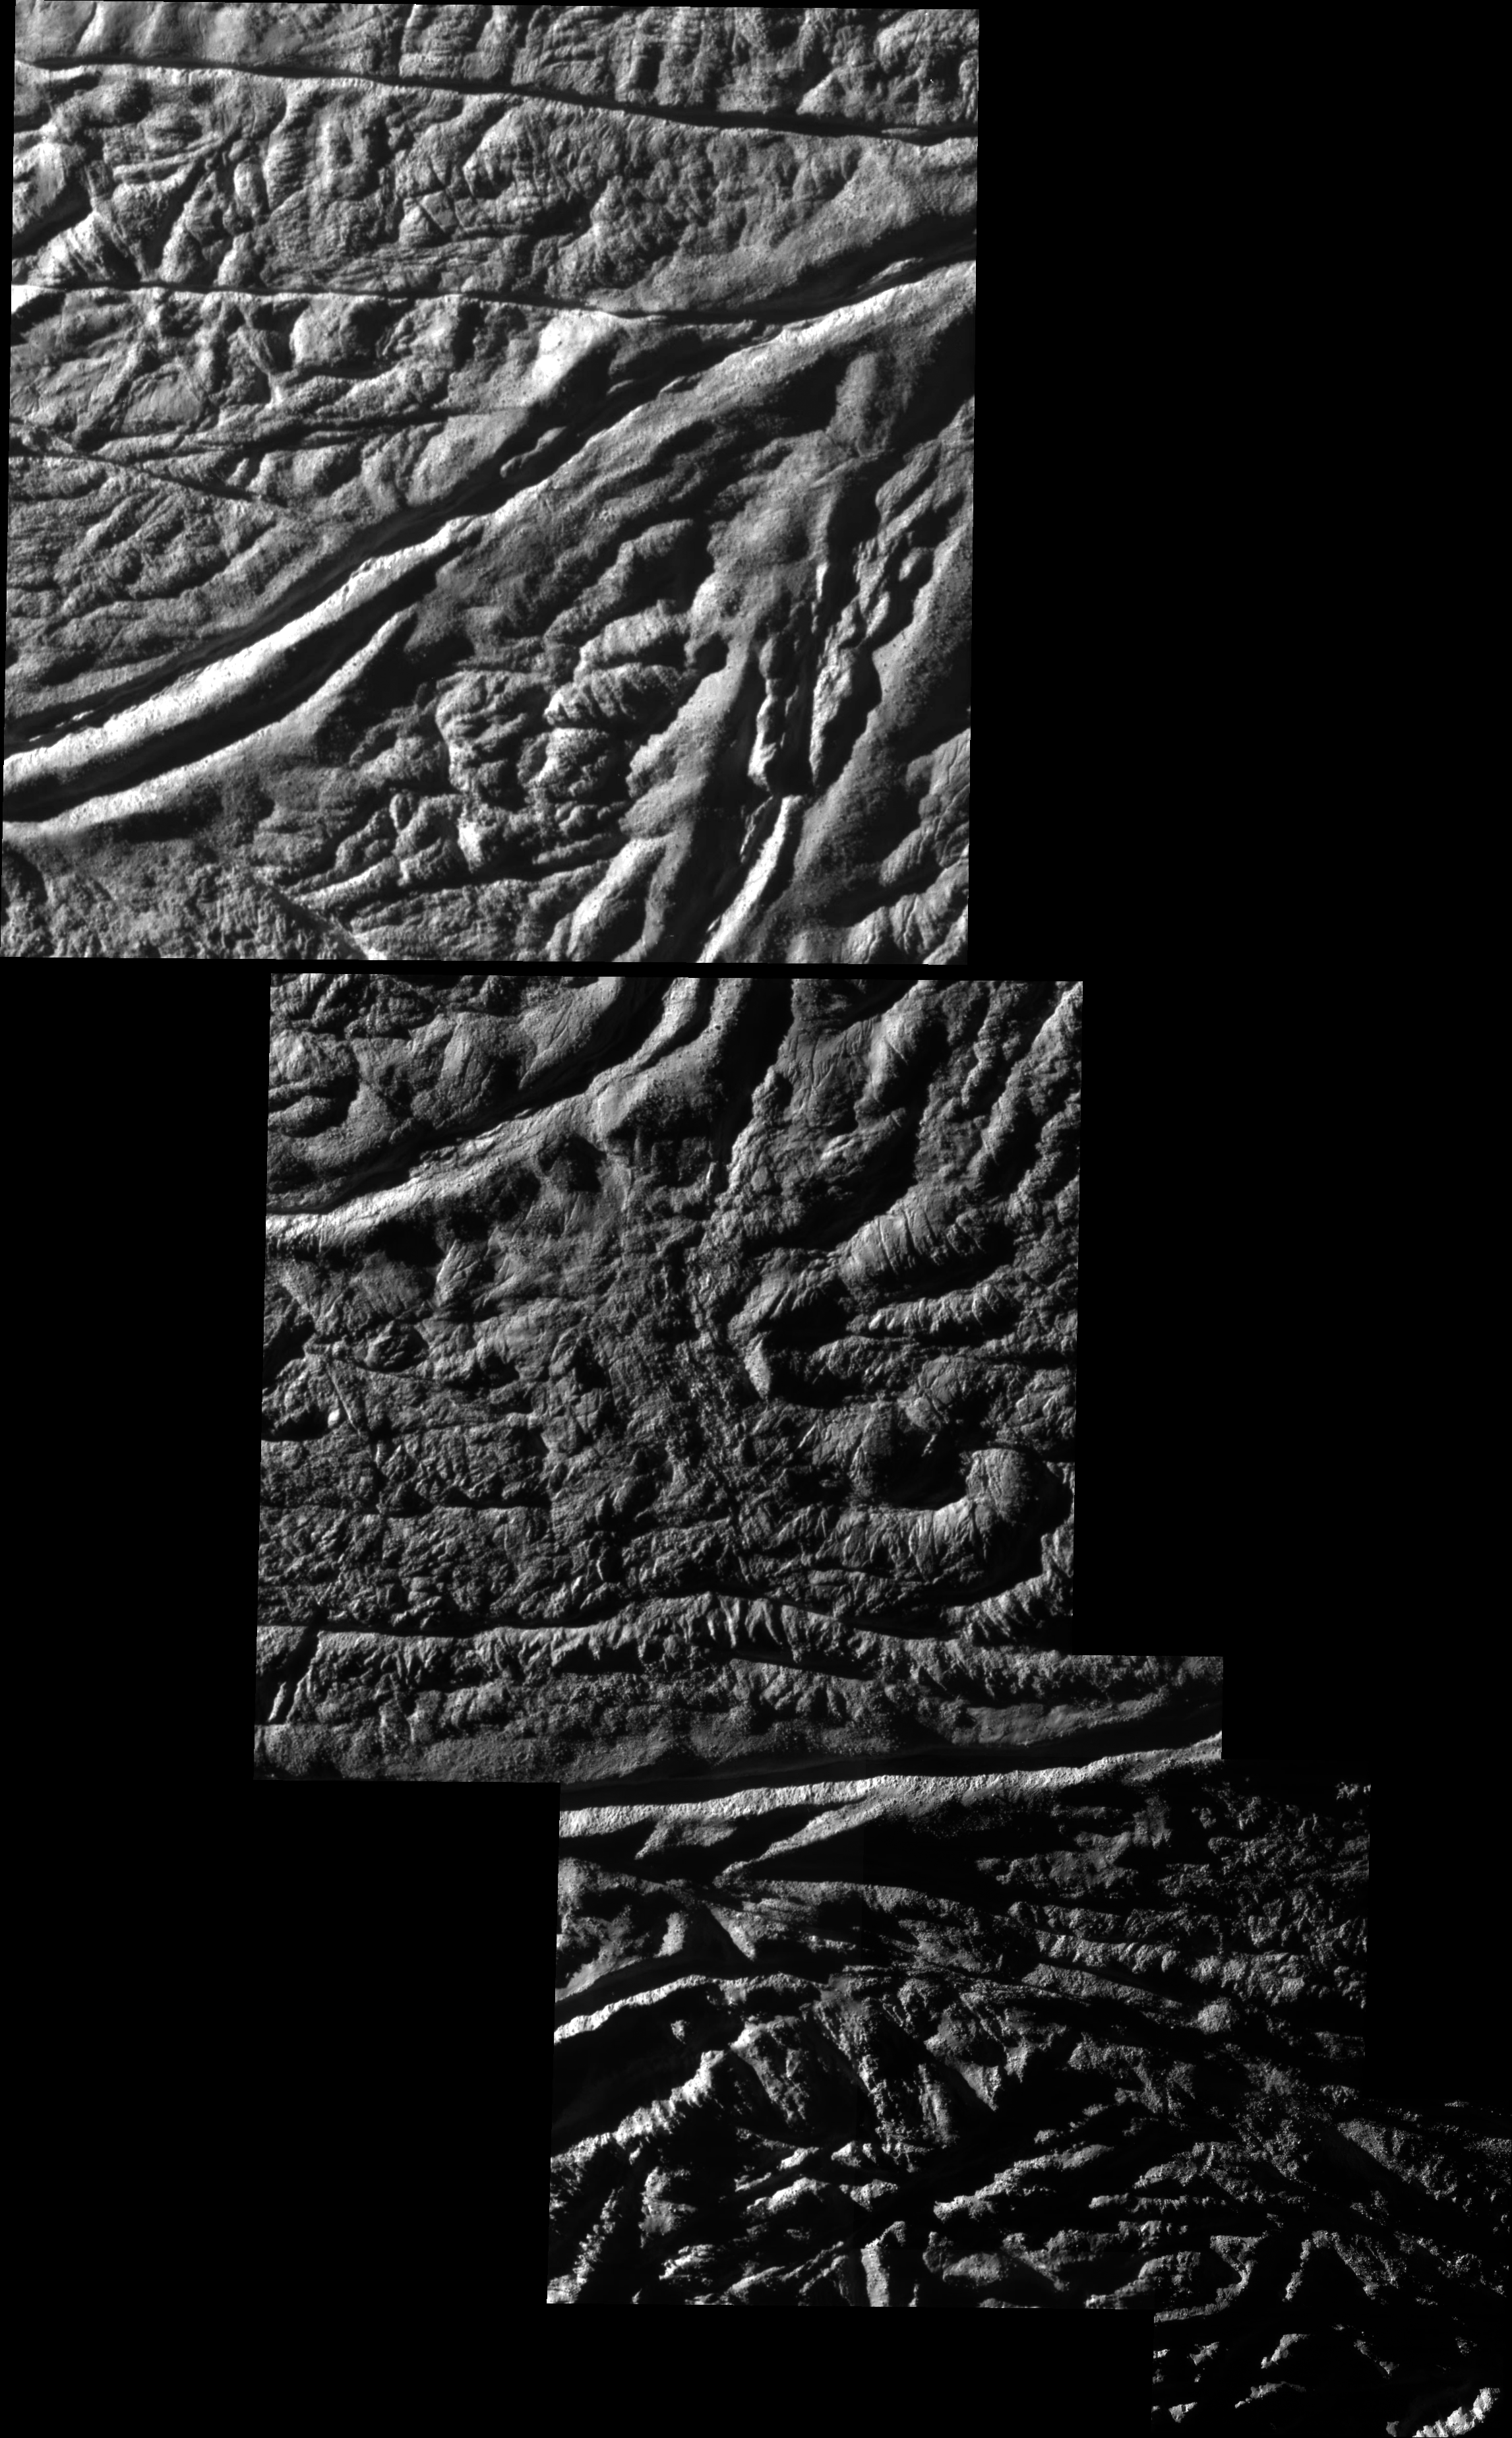

Baghdad and Cairo Sulci on Enceladus

High resolution annotated version

Cassini shot past the surface of Saturn’s moon Enceladus on Aug. 11, 2008, acquiring a set of seven high-resolution images targeting known jet source locations on the moon’s “tiger stripe” fractures, or sulci.

Five of those images are presented in this mosaic; the other two images are shown in PIA11113. Features on Enceladus are named for characters and places from “The Arabian Nights,” and the four most prominent sulci are named Alexandria, Cairo, Baghdad and Damascus. Here, Baghdad Sulcus runs across the top mosaic tile, from lower left to upper right. Cairo Sulcus runs from left to right just beneath the center tile.

One highly anticipated result of this flyby was to pinpoint previously identified source locations for the jets that blast icy particles, water vapor and trace organics into space (see PIA08385). The yellow circles on the annotated version of the mosaic indicate source locations I and V identified in PIA08385.

Scientists are using these new images to study geologic activity associated with the sulci, and effects on the surrounding terrain. This information, coupled with observations by Cassini’s other instruments, may answer the question of whether reservoirs of liquid water exist beneath the surface.

The mosaic consists of five images taken with the clear spectral filters on Cassini’s narrow-angle camera. The view is an orthographic projection with an image scale of 14.5 meters (47.5 feet) per pixel. The area shown here is centered on 81.6 degrees south latitude, 56.5 degrees west longitude. The original images ranged in resolution from 10 to 24 meters (33 to 79 feet) per pixel and were taken at distances ranging from 1,288 to 3,600 kilometers (800 to 2,237 miles) from Enceladus.

The Cassini-Huygens mission is a cooperative project of NASA, the European Space Agency and the Italian Space Agency. The Jet Propulsion Laboratory, a division of the California Institute of Technology in Pasadena, manages the mission for NASA’s Science Mission Directorate, Washington, D.C. The Cassini orbiter and its two onboard cameras were designed, developed and assembled at JPL. The imaging operations center is based at the Space Science Institute in Boulder, Colo.

Credit: NASA/JPL/Space Science Institute